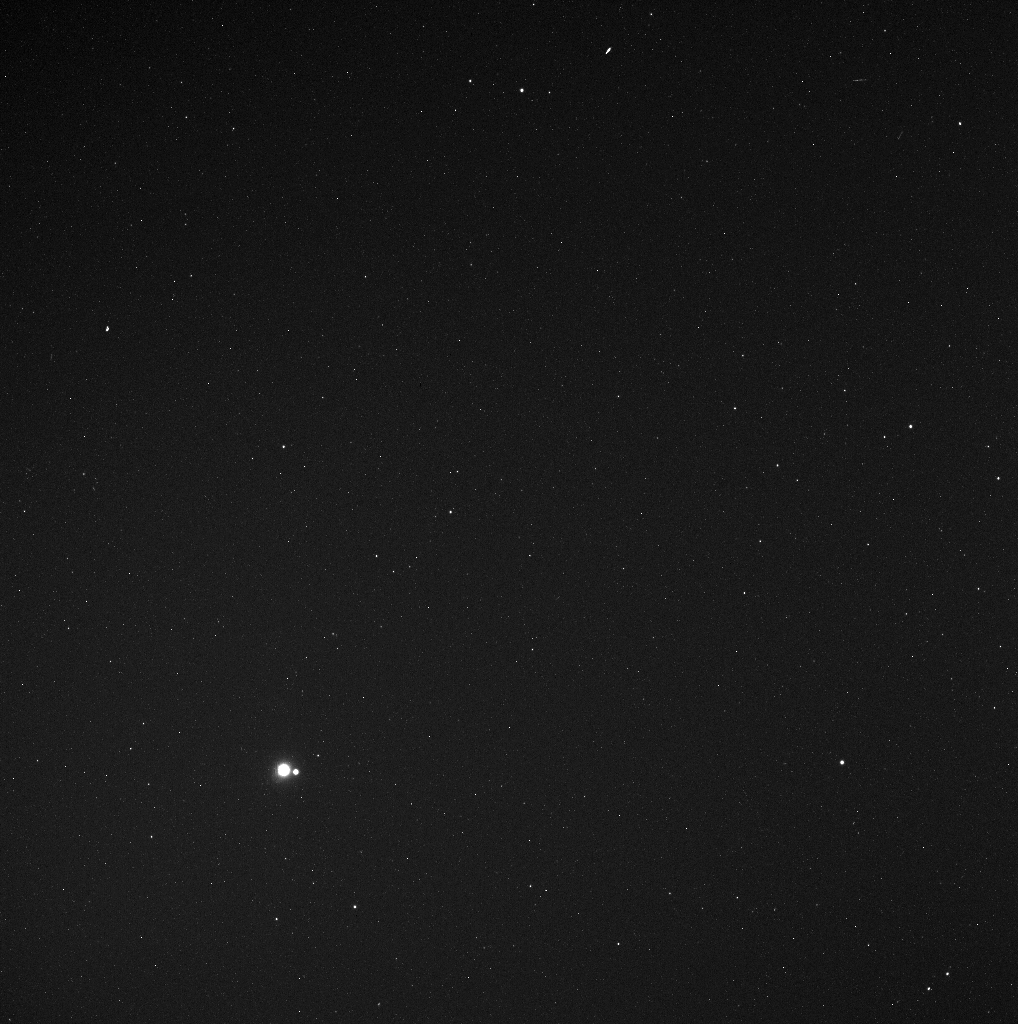

Earth and Moon from 114 Million Miles

In the lower left portion of this image, the Earth can be seen, as well as the much smaller Moon to Earth’s right. When MESSENGER took this image, a distance of 183 million kilometers (114 million miles) separated the spacecraft and Earth. To provide context for this distance, the average separation between the Earth and the Sun is about 150 million kilometers (93 million miles). Though it is a beautiful, thought-provoking picture, viewing our planet from far away was not the main reason that the mission team planned the collection of this image. Instead, this image was acquired as part of MESSENGER’s campaign to search for vulcanoids, small rocky objects that have been postulated to exist in orbits between Mercury and the Sun. Though no vulcanoids have yet been detected, the MESSENGER spacecraft is in a unique position to look for smaller and fainter vulcanoids than has ever before been possible. MESSENGER’s vulcanoid searches occur near perihelion passages, when the spacecraft’s orbit brings it closest to the Sun. Today is another such perihelion, and MESSENGER is taking a new set of images to search for tiny asteroids lurking close to the Sun.

The orientation of this image is that as seen by MESSENGER’s WAC when this image was captured. The direction of north is very nearly toward the bottom of the image, and Earth is located near the boundary of the constellations Libra and Scorpius. Specifically, the right ascension and declination coordinates for Earth in this image are 15:37:04 and -20:45:42, respectively. The bright star directly to the right of the Earth-Moon pair and almost to the edge of the image is the star delta Scorpii, a bright star near the “head” of that constellation. The pair of stars in the lower-right corner are the stars omega-1 and omega-2 Scorpii. Click here to download a detailed star map with Earth’s position plotted.

Some of the bright features in this image, such as the streaks located near the upper right, are not stars but rather are due to cosmic ray particles striking the MESSENGER camera while the image was being taken. Images used to search for vulcanoids involve 10-second exposure times, which is a relatively long time in comparison to imaging planetary surfaces, like Mercury’s. The longer exposure time makes it more likely that such a cosmic ray strike will occur. Consequently, when searching for vulcanoids, four 10-second images are taken back to back; by comparing the images, bright features that appear in only one can be identified as being due to a cosmic ray strike.

Date Acquired: May 6, 2010
Image Mission Elapsed Time (MET): 181616382
Instrument: Wide Angle Camera (WAC) of the Mercury Dual Imaging System (MDIS)
WAC Filter: 2 (clear filter)
Field of View: The WAC has a 10.5° field of view

These images are from MESSENGER, a NASA Discovery mission to conduct the first orbital study of the innermost planet, Mercury. For information regarding the use of images, see the MESSENGER image use policy.

Credit: NASA/Johns Hopkins University Applied Physics Laboratory/Carnegie Institution of Washington